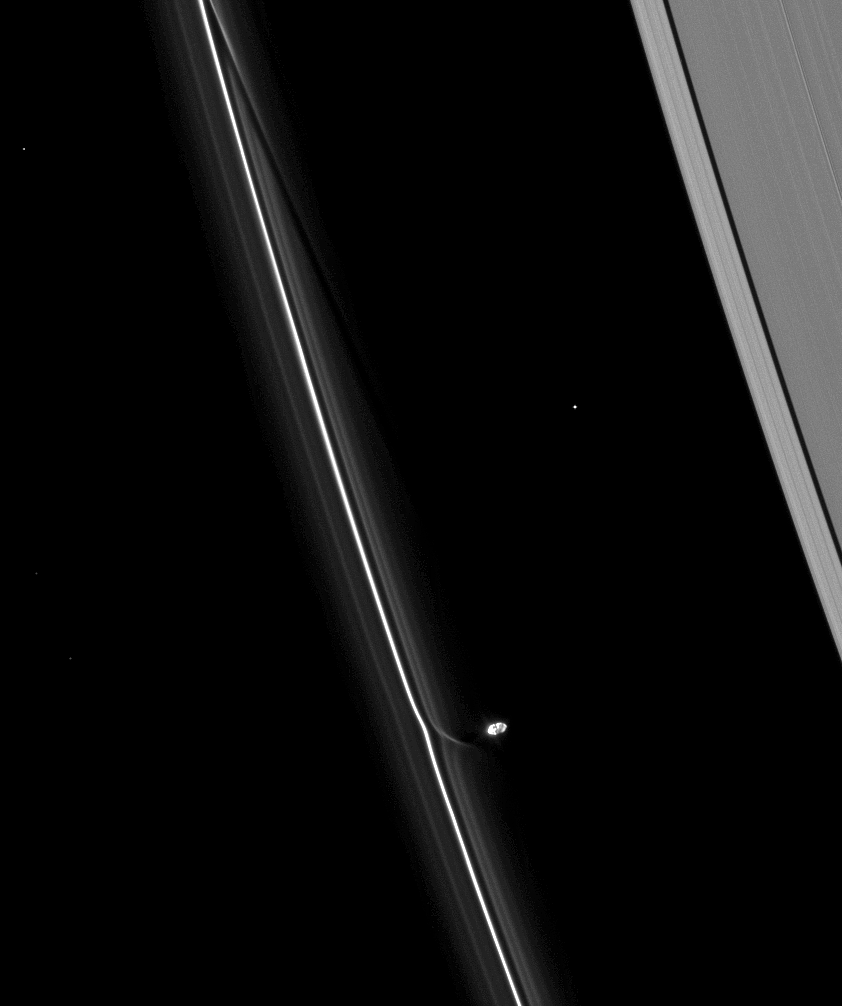

Prometheus’ Two-Step

Saturn’s moon Prometheus continues its dance with the planet’s F ring, creating channels in the ring and streamers of extracted ring material as a result.

To watch a movie of this process, see PIA08397.

The potato-shaped Prometheus (86 kilometers, or 53 miles across) is overexposed in this image. Bright points of light in the image are stars.

This view looks toward the unilluminated side of the rings from about 54 degrees above the ringplane. The image was taken in visible light with the Cassini spacecraft narrow-angle camera on April 16, 2009. The view was obtained at a distance of approximately 1.3 million kilometers (808,000 miles) from Saturn and at a Sun-Saturn-spacecraft, or phase, angle of 99 degrees. Image scale is 8 kilometers (5 miles) per pixel.

The Cassini-Huygens mission is a cooperative project of NASA, the European Space Agency and the Italian Space Agency. The Jet Propulsion Laboratory, a division of the California Institute of Technology in Pasadena, manages the mission for NASA’s Science Mission Directorate, Washington, D.C. The Cassini orbiter and its two onboard cameras were designed, developed and assembled at JPL. The imaging operations center is based at the Space Science Institute in Boulder, Colo.

Credit: NASA/JPL/Space Science Institute